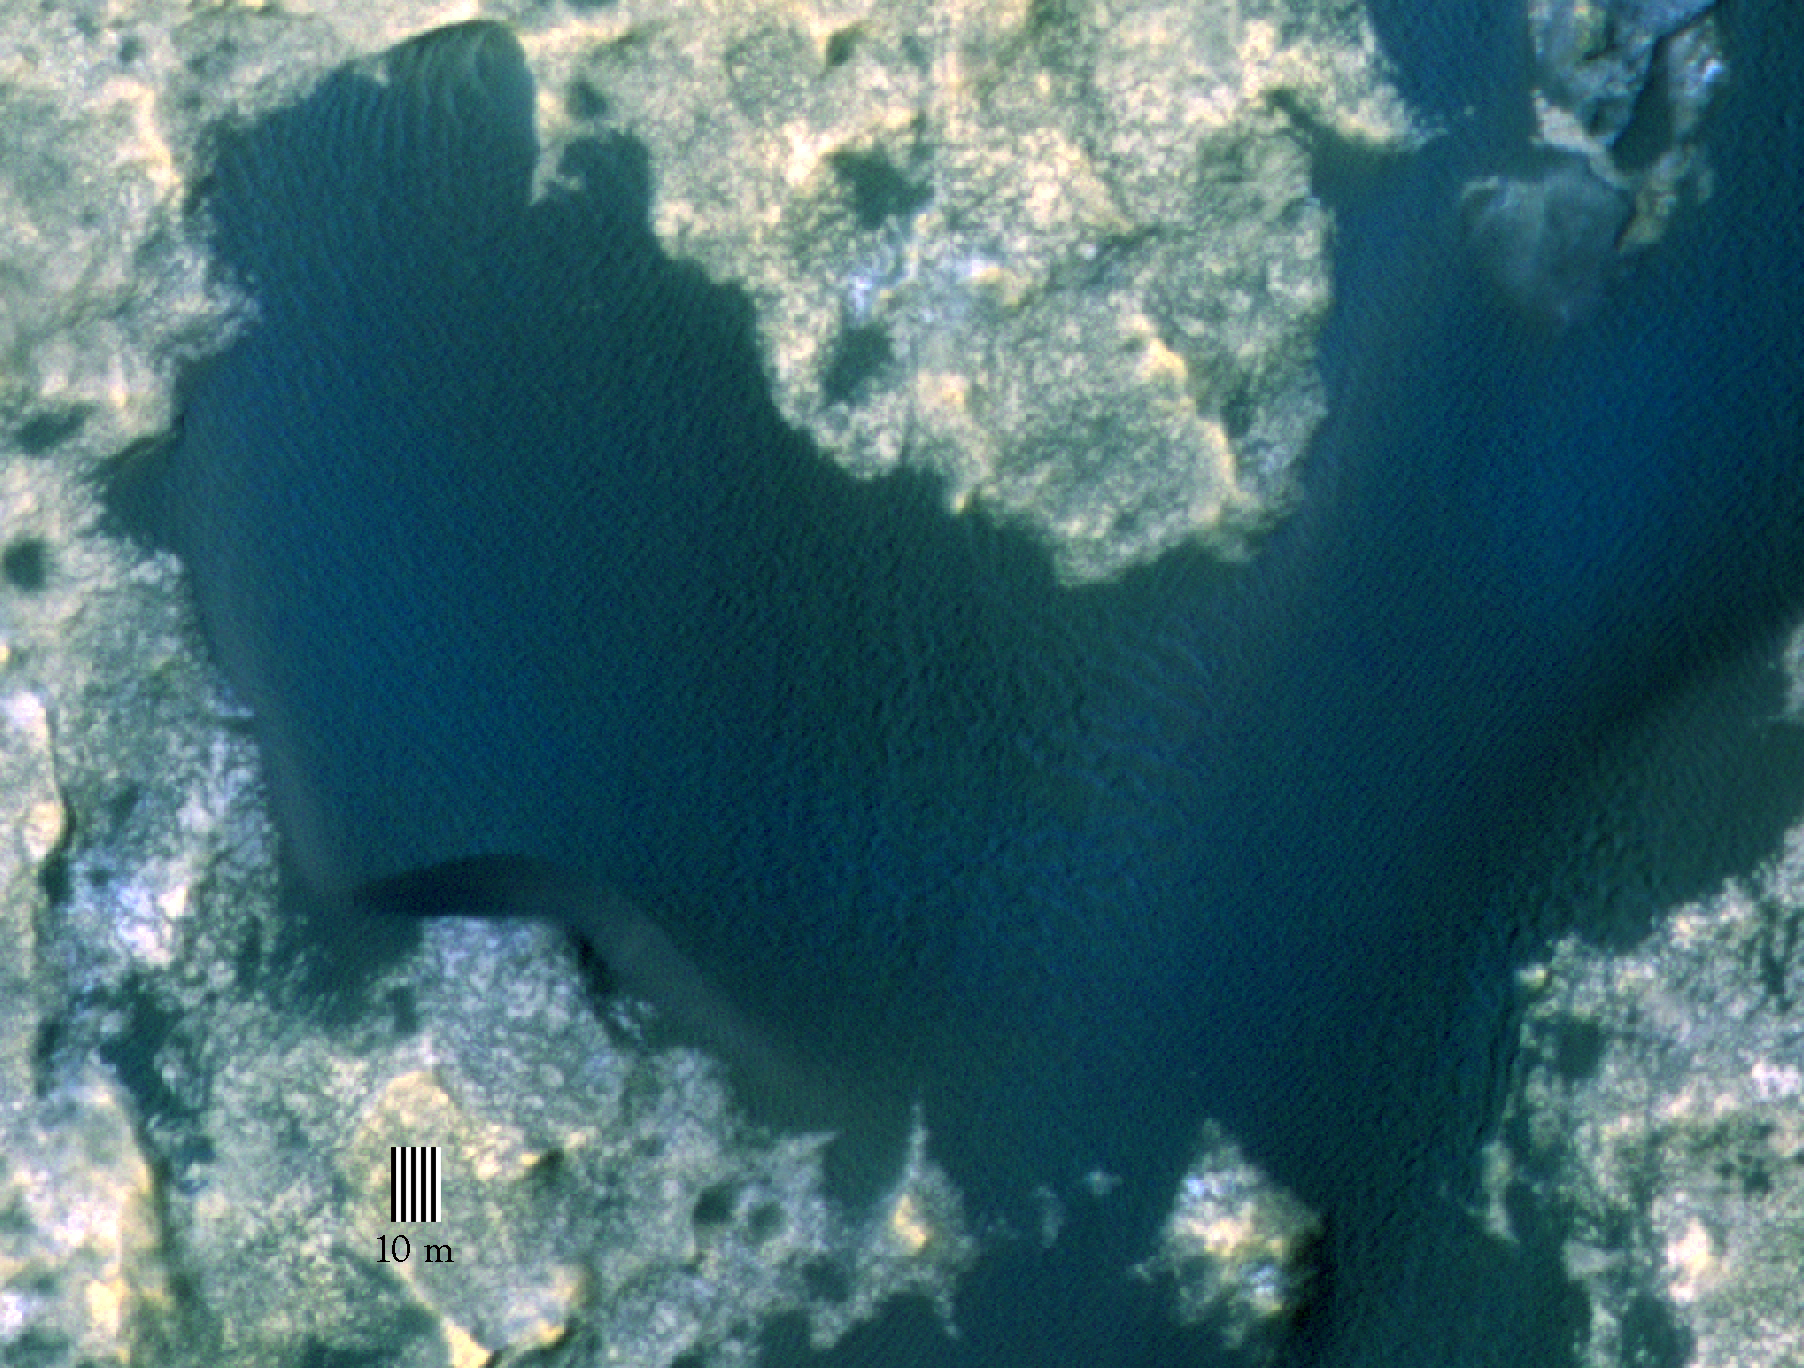

Orbital View of Dune That Curiosity Will Visit

This view taken from orbit around Mars shows the sand dune that will be the first to be visited by NASA’s Curiosity Mars Rover along its route to higher layers of Mount Sharp.

The view covers an area about 1,250 feet (about 380 meters) across, showing a site called “Dune 1” in the “Bagnold Dunes” dune field. It was taken by the High Resolution Imaging Science Experiment (HiRISE) camera on NASA’s Mars Reconnaissance Orbiter. The image is in false color, combining information recorded by HiRISE in red, blue-green and infrared frequencies of light.

The University of Arizona, Tucson, operates HiRISE, which was built by Ball Aerospace & Technologies Corp., Boulder, Colorado. NASA’s Jet Propulsion Laboratory, a division of the California Institute of Technology in Pasadena, manages the Mars Reconnaissance Orbiter Project and Mars Science Laboratory Project for NASA’s Science Mission Directorate, Washington.

Credit: NASA/JPL-Caltech/Univ. of Arizona